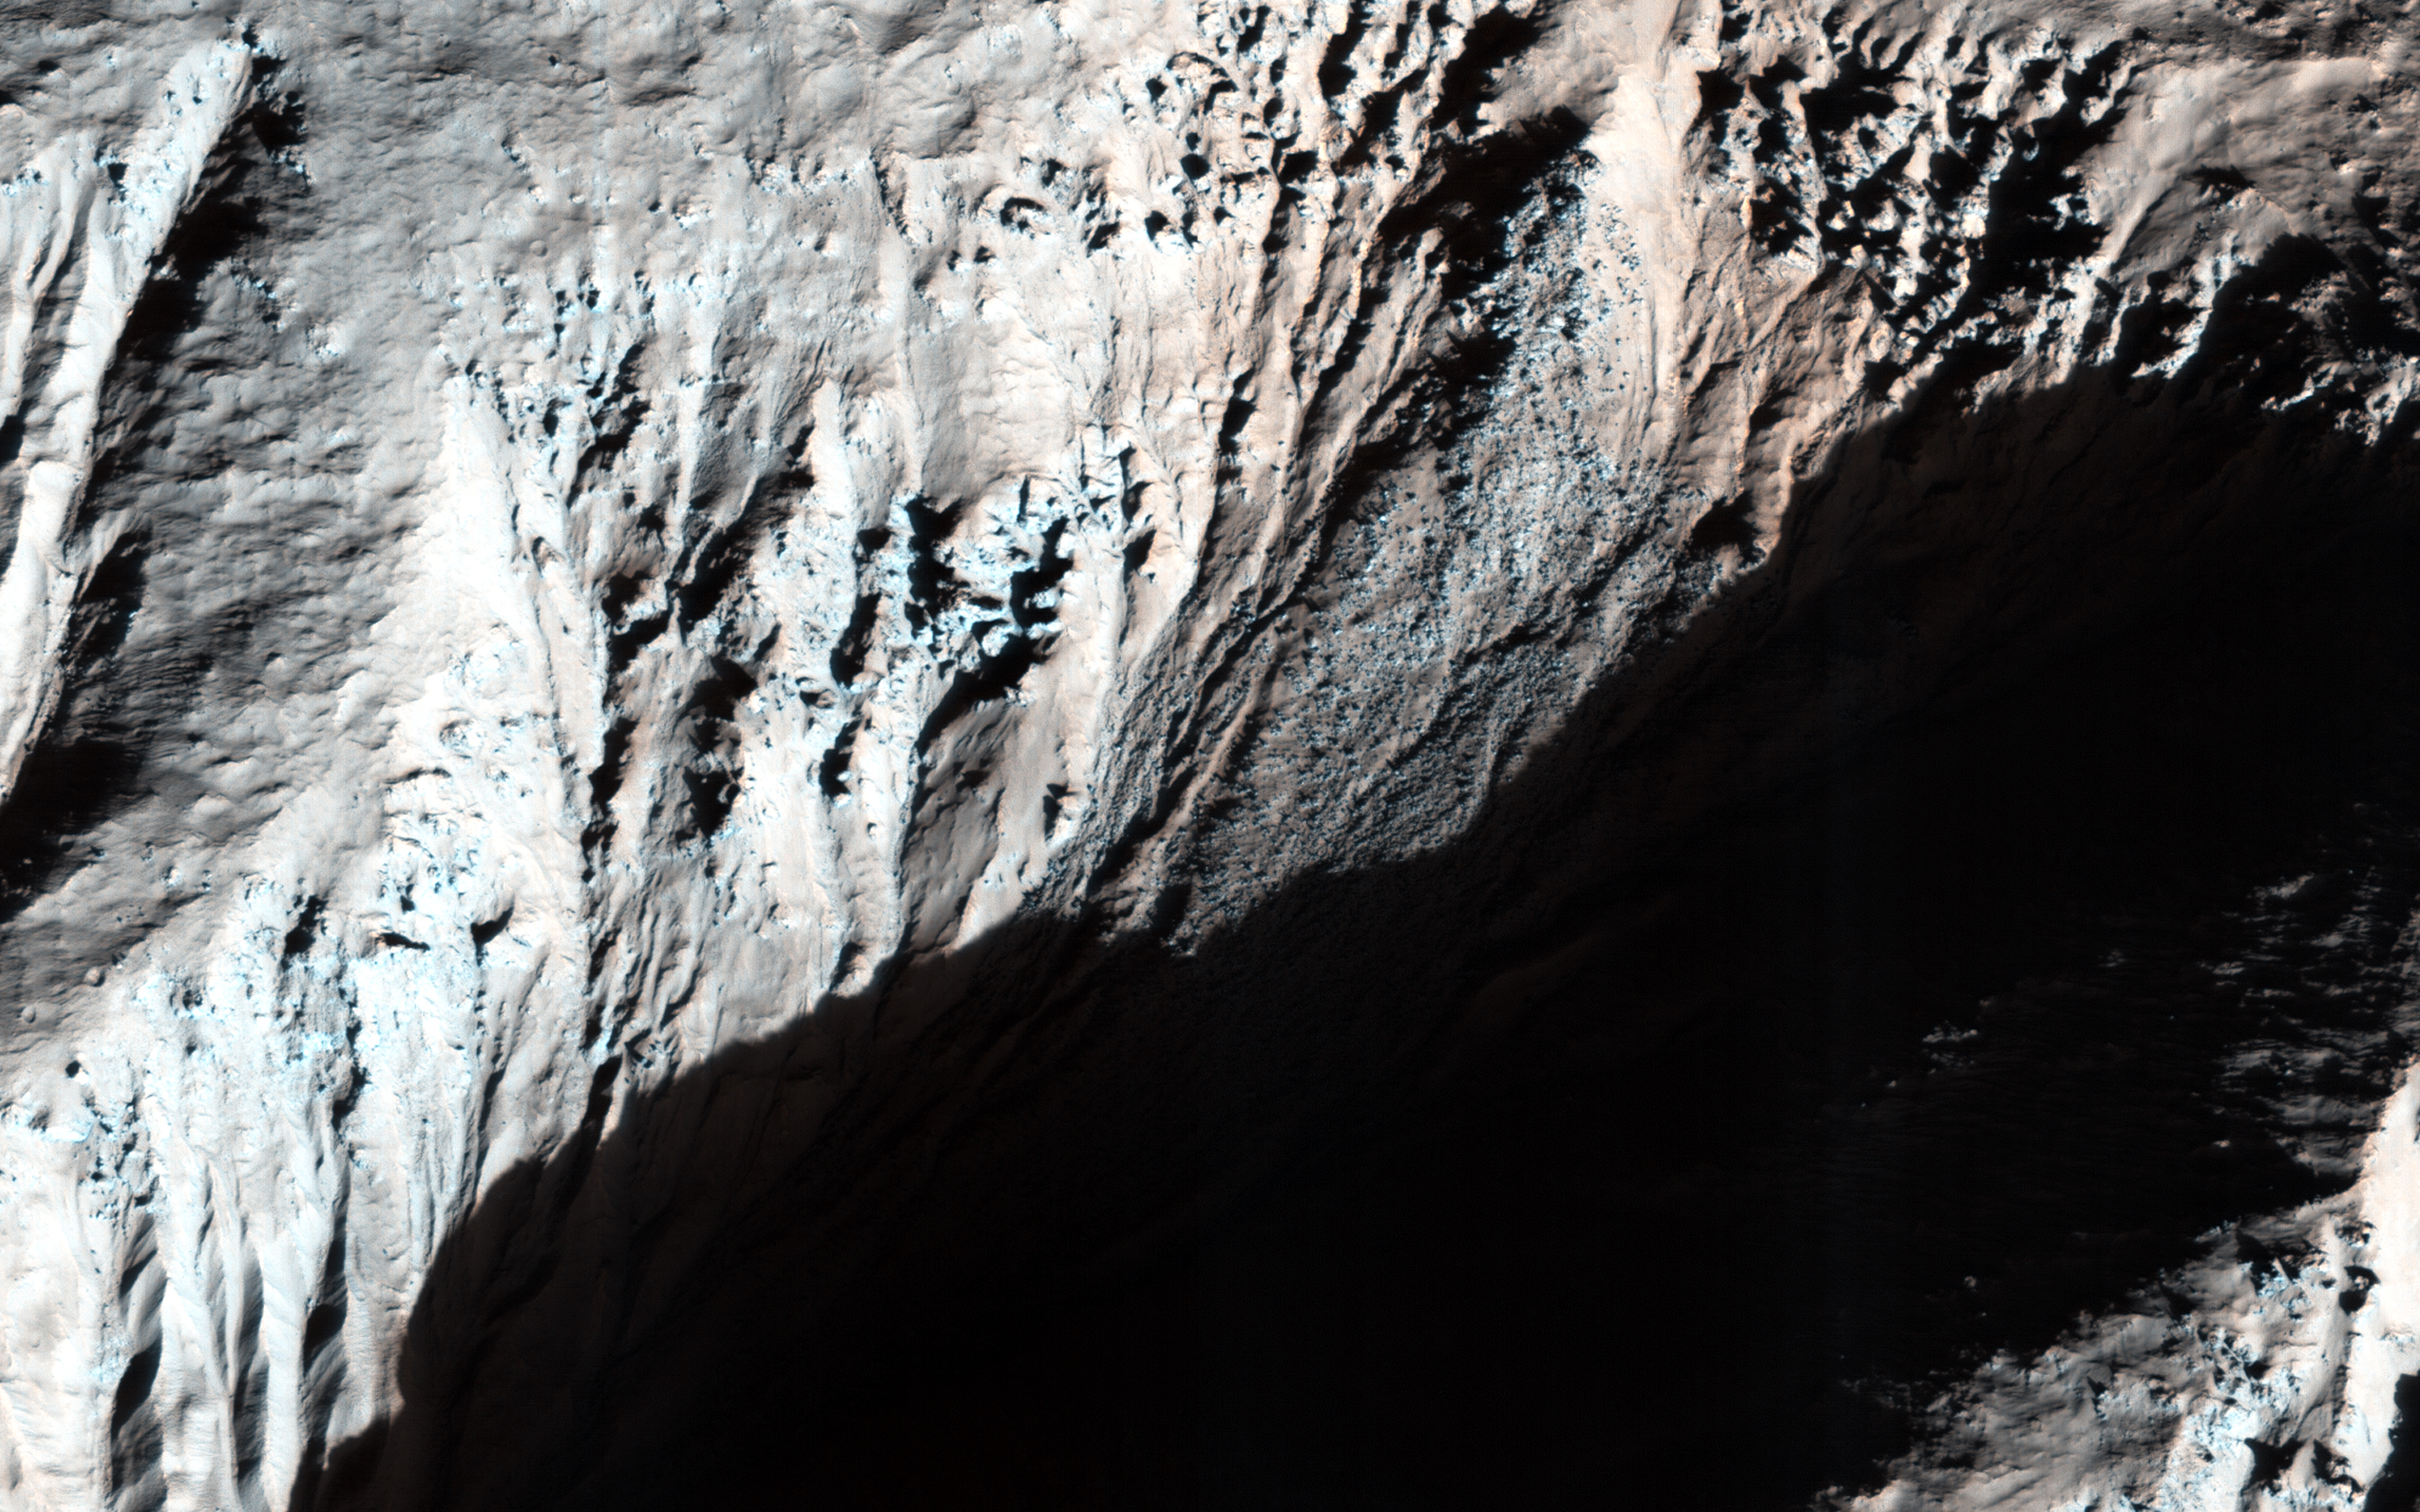

Gullies with Dramatic Lighting

This image was acquired to look for frost on these generally equator-facing slopes, which are visible in the shadows after enhancing the brightness levels. It is also a dramatic image given the low-sun illumination.

The color cutout has north down (illumination from the right side) so that downhill is down.

The University of Arizona, Tucson, operates HiRISE, which was built by Ball Aerospace & Technologies Corp., Boulder, Colo. NASA’s Jet Propulsion Laboratory, a division of the California Institute of Technology in Pasadena, manages the Mars Reconnaissance Orbiter Project for NASA’s Science Mission Directorate, Washington.

Credit: NASA/JPL-Caltech/Univ. of Arizona